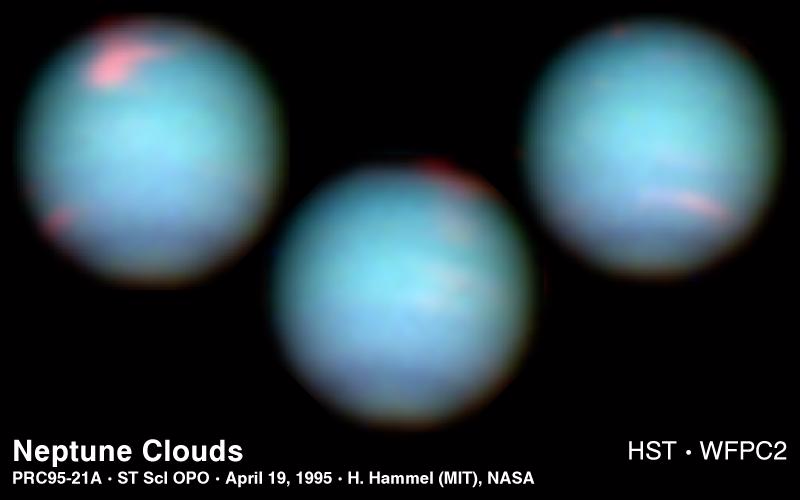

Hubble’s View of Neptune

These NASA Hubble Space Telescope views of the blue-green planet Neptune provide three snapshots of changing weather conditions. The images were taken in 1994 on October 10 (upper left), October 18 (upper right), and November 2 (lower center), when Neptune was 2.8 billion miles (4.5 billion kilometers) from Earth.

Hubble is allowing astronomers to study Neptune’s dynamic atmosphere with a level of detail not possible since the 1989 flyby of the Voyager 2 space probe. Building on Voyager’s initial discoveries, Hubble is revealing that Neptune has a remarkably dynamic atmosphere that changes over just a few days.

The temperature difference between Neptune’s strong internal heat source and its frigid cloud tops (-260 degrees Fahrenheit) might trigger instabilities in the atmosphere that drive these large-scale weather changes. In addition to hydrogen and helium, the main constituents, Neptune’s atmosphere is composed of methane and hydrocarbons, like ethane and acetylene.

The picture was reconstructed from a series of Wide Field Planetary Camera 2 images taken through different colored filters at visible and near-infrared wavelengths. Absorption of red light by methane in Neptune’s atmosphere contributes to the planet’s distinctive aqua color; the clouds themselves are also somewhat blue. The pink features are high-altitude methane ice crystal clouds. Though the clouds appear white in visible light, they are tinted pink here because they were imaged at near infrared wavelengths.

The farthest of the gas giant planets, Neptune is four times Earth’s diameter. Though Neptune was discovered in 1846, very little has been known about it until the advent of space travel and advanced telescopes.

The Wide Field/Planetary Camera 2 was developed by the Jet Propulsion Laboratory and managed by the Goddard Space Flight Center for NASA’s Office of Space Science.

Credit: NASA/JPL/STScI